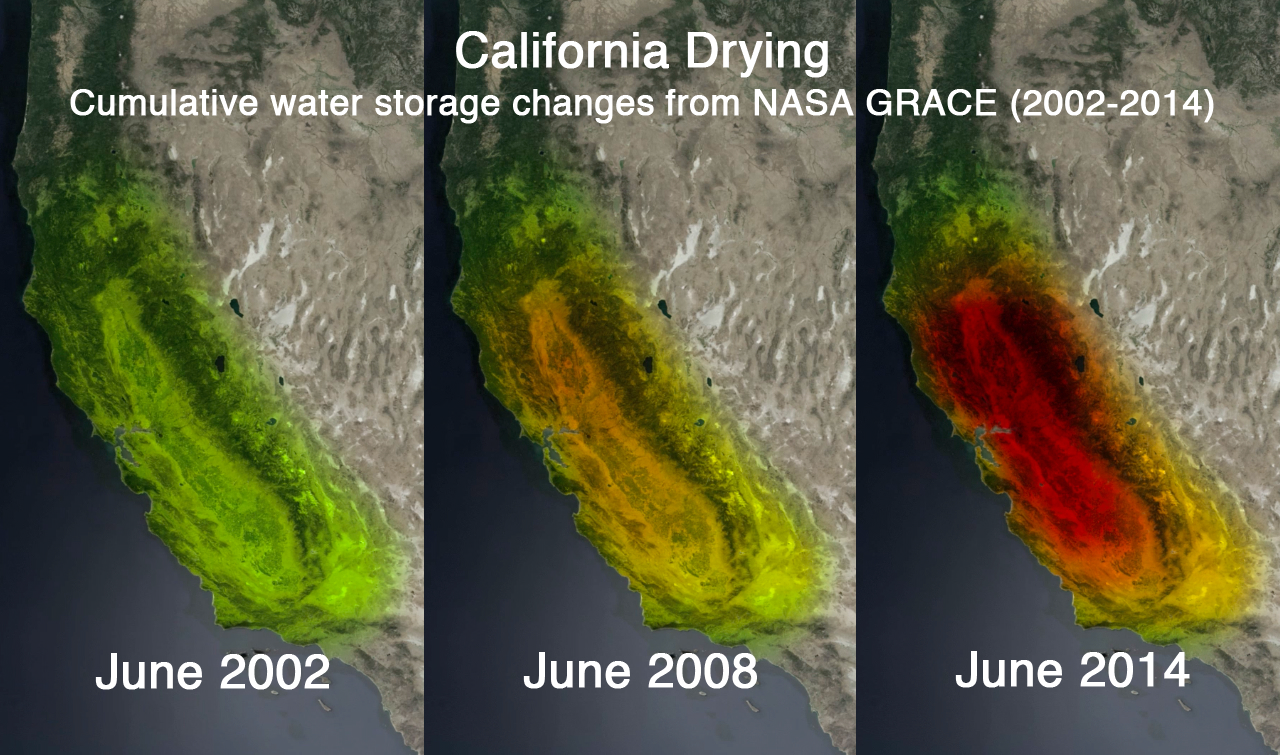

NASA’s GRACE Sees a Drying California

Untitled Version

This trio of images depicts satellite observations of declining water storage in California as seen by NASA’s Gravity Recovery and Climate Experiment satellites in June 2002 (left), June 2008 (center) and June 2014 (right). Colors progressing from green to orange to red represent greater accumulated water loss between April 2002 and June 2014.

California’s Sacramento and San Joaquin River basins, including the Central Valley, have suffered the greatest losses, in part due to increased groundwater pumping to support agricultural production. Between 2011 and 2014, the combined river basins have lost 4 trillion gallons (15 cubic kilometers, or 12 million acre-feet) of water each year, an amount far greater than California’s 38 million residents use in cities and homes annually.

A version of the June 2014 panel (right) appears on the Sept. 26, 2014 cover of Science Magazine. Image after Famiglietti and Rodell, 2013, and Famiglietti et al., 2011.

GRACE is a collaborative endeavor involving the Center for Space Research at the University of Texas, Austin; NASA’s Jet Propulsion Laboratory, Pasadena, Calif.; the German Space Agency and Germany’s National Research Center for Geosciences, Potsdam.

Credit: NASA/JPL-Caltech/University of California, Irvine